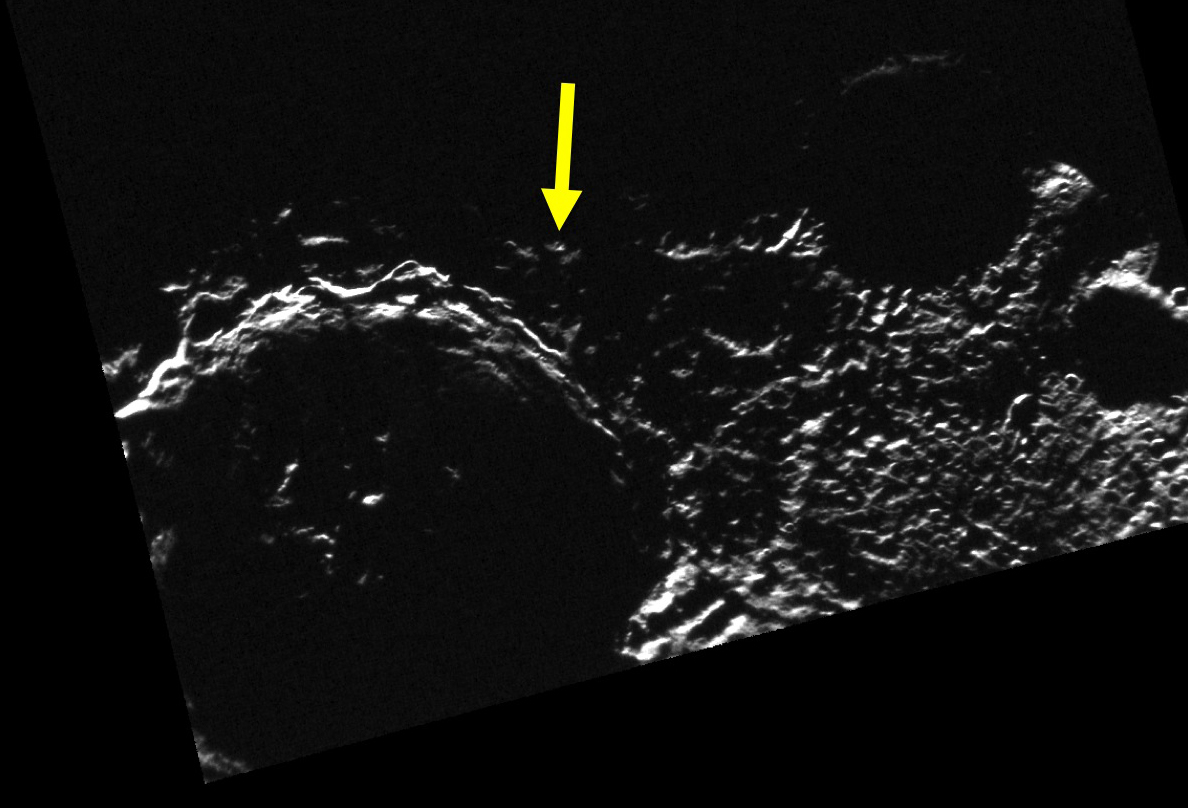

There is a Light that Never Goes Out (Almost)

Studies of the illumination conditions near the north and south poles of Mercury are of interest because they can be used to determine locations of permanent shadow, extremely cold places where ice deposits lurk. However, the illumination maps also reveal the locations that receive the maximum duration of sunlight during a Mercury solar day. A “peak of eternal light” that is illuminated continuously for an entire solar day would be a favorable target for a lander, because solar power would be available all the time. So far, no such peak of eternal light has been identified at Mercury’s south pole. The spot that get the most illumination (about 82%), is located at 89° S, 50.7° E. This place is indicated by the arrow in today’s image.

This image was acquired as part of MDIS’s campaign to monitor the south polar region of Mercury. By imaging the polar region approximately every four MESSENGER orbits as illumination conditions change, features that were in shadow on earlier orbits can be discerned and any permanently shadowed areas can be identified after repeated imaging over one solar day. During MESSENGER’s one-year primary mission, MDIS’s WAC was used to monitor the south polar region for the first Mercury solar day (176 Earth days), and MDIS’s NAC made repeated images of the south polar region during the second Mercury solar day.

Date acquired: December 24, 2011
Image Mission Elapsed Time (MET): 233190744
Image ID: 1175166
Instrument: Narrow Angle Camera (NAC) of the Mercury Dual Imaging System (MDIS)
Center Latitude: -88.17°
Center Longitude: 35.40° E
Resolution: 298 meters/pixel
Scale: The large crater is Chao Meng-Fu, about 129 km (80 mi.) in diameter.
Incidence Angle: 91.1°
Emission Angle: 7.1°
Phase Angle: 95.6°
Projection: Polar stereographic projection centered at 90° S, with
0° toward the top and 180° toward the bottom.

The MESSENGER spacecraft is the first ever to orbit the planet Mercury, and the spacecraft’s seven scientific instruments and radio science investigation are unraveling the history and evolution of the Solar System’s innermost planet. MESSENGER acquired over 150,000 images and extensive other data sets. MESSENGER is capable of continuing orbital operations until early 2015.

For information regarding the use of images, see the MESSENGER image use policy.

Credit: NASA/Johns Hopkins University Applied Physics Laboratory/Carnegie Institution of Washington